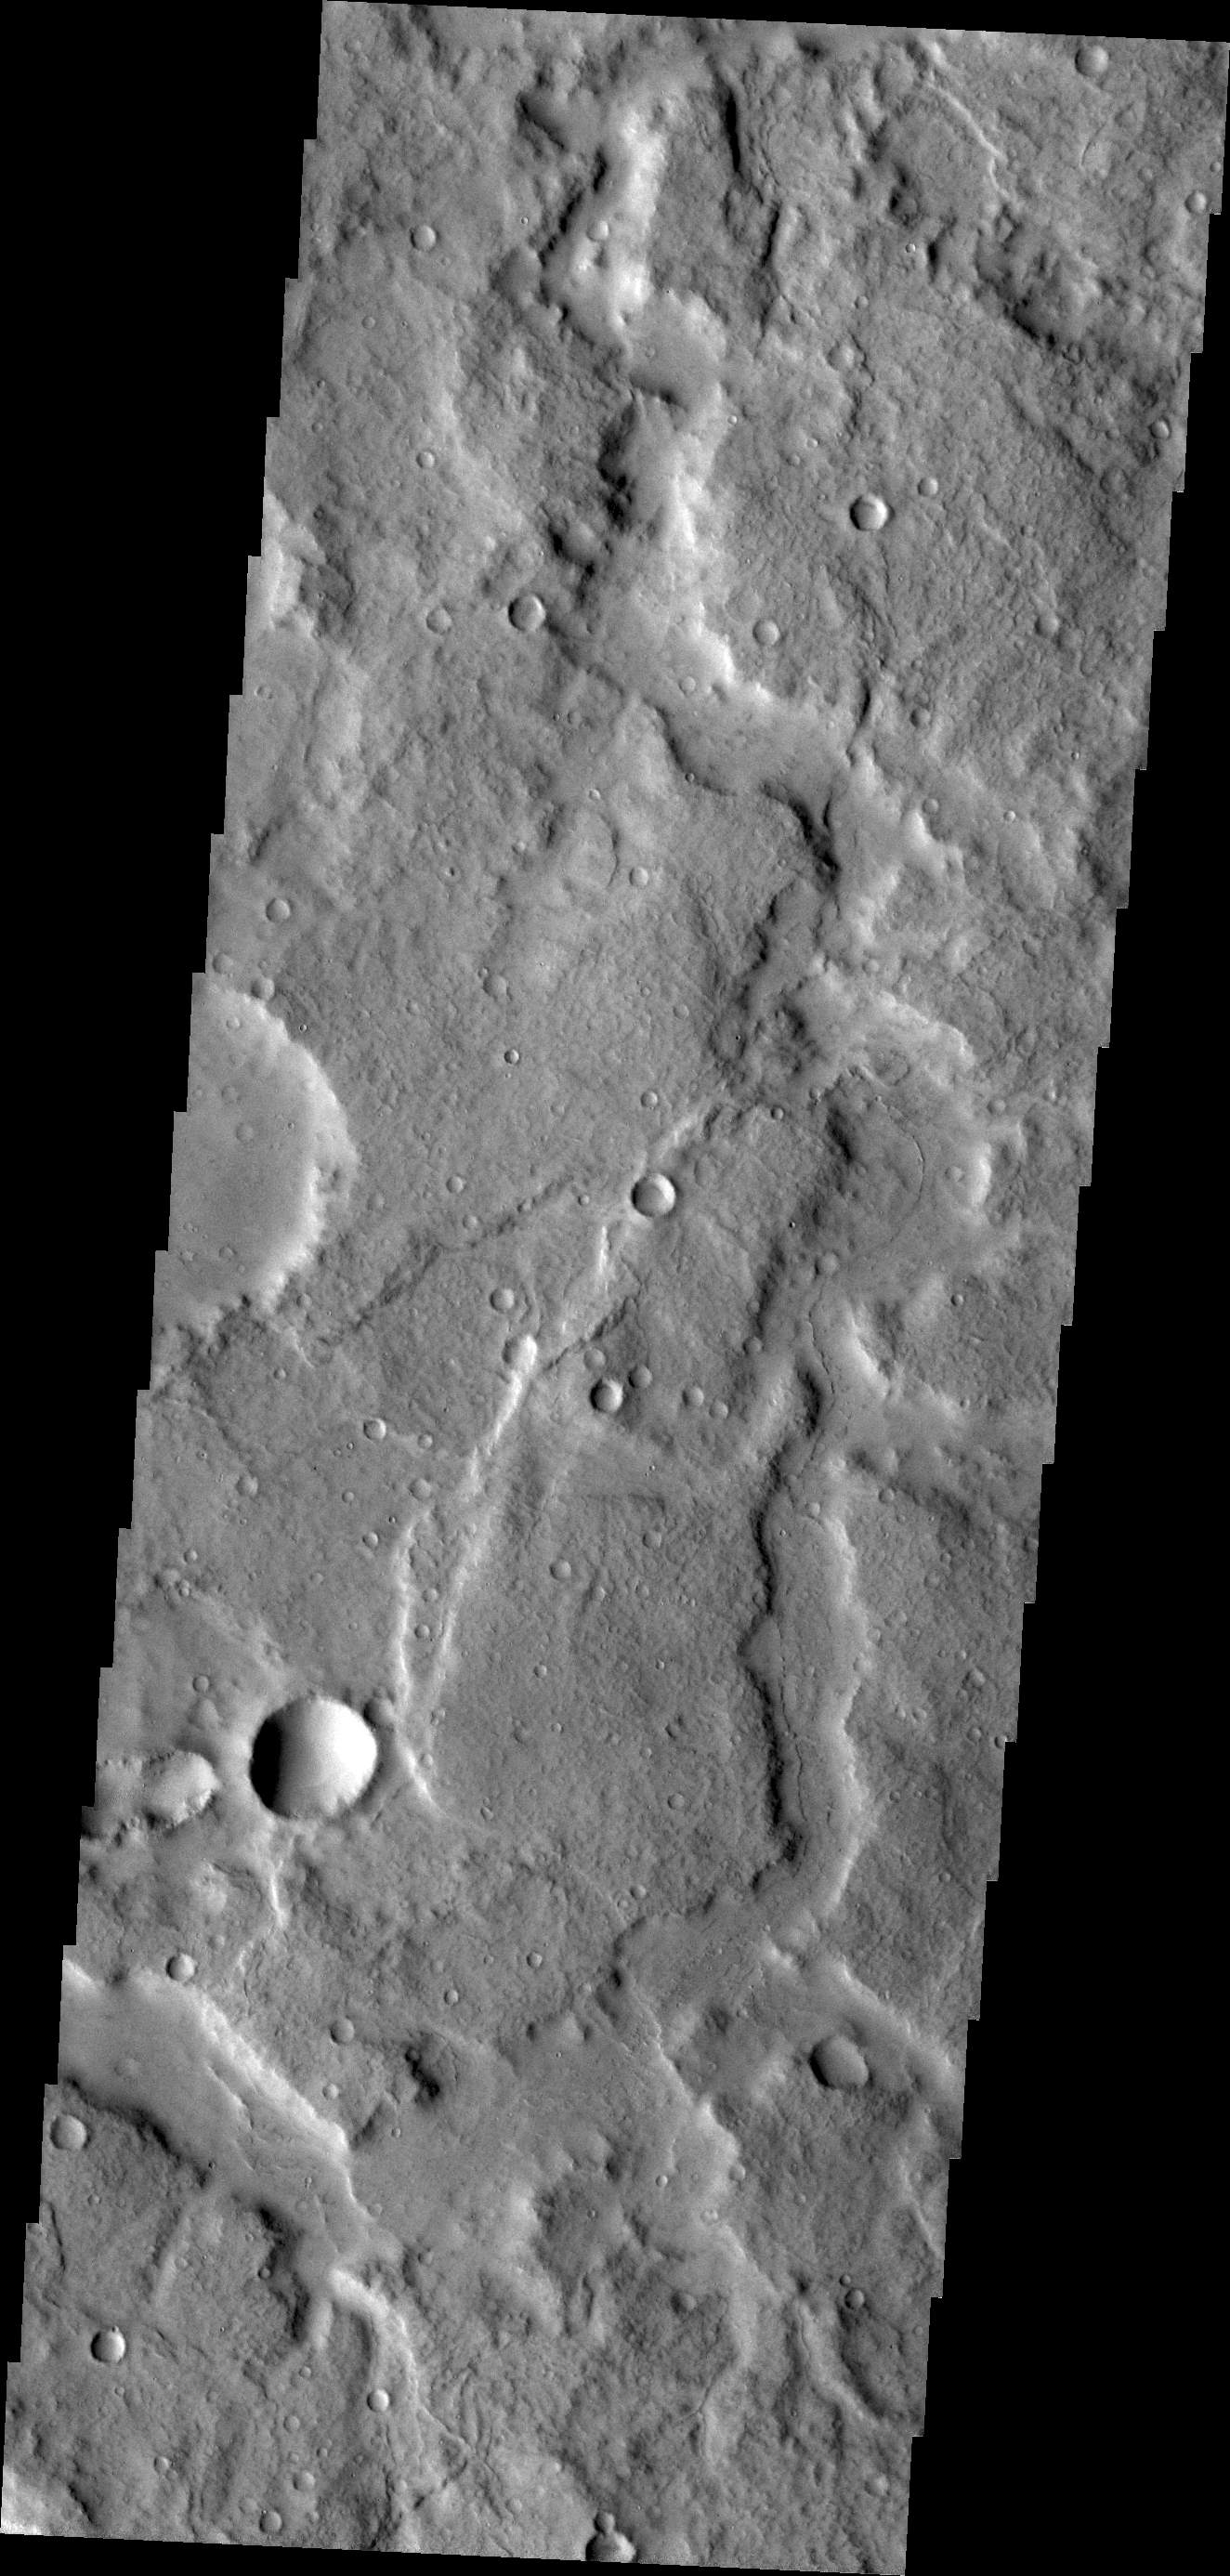

Channels on Terra Cimmeria

Channels are a common feature on the margin of Terra Cimmeria where the elevation changes from highland to northern lowlands.

Credit: NASA/JPL/ASU